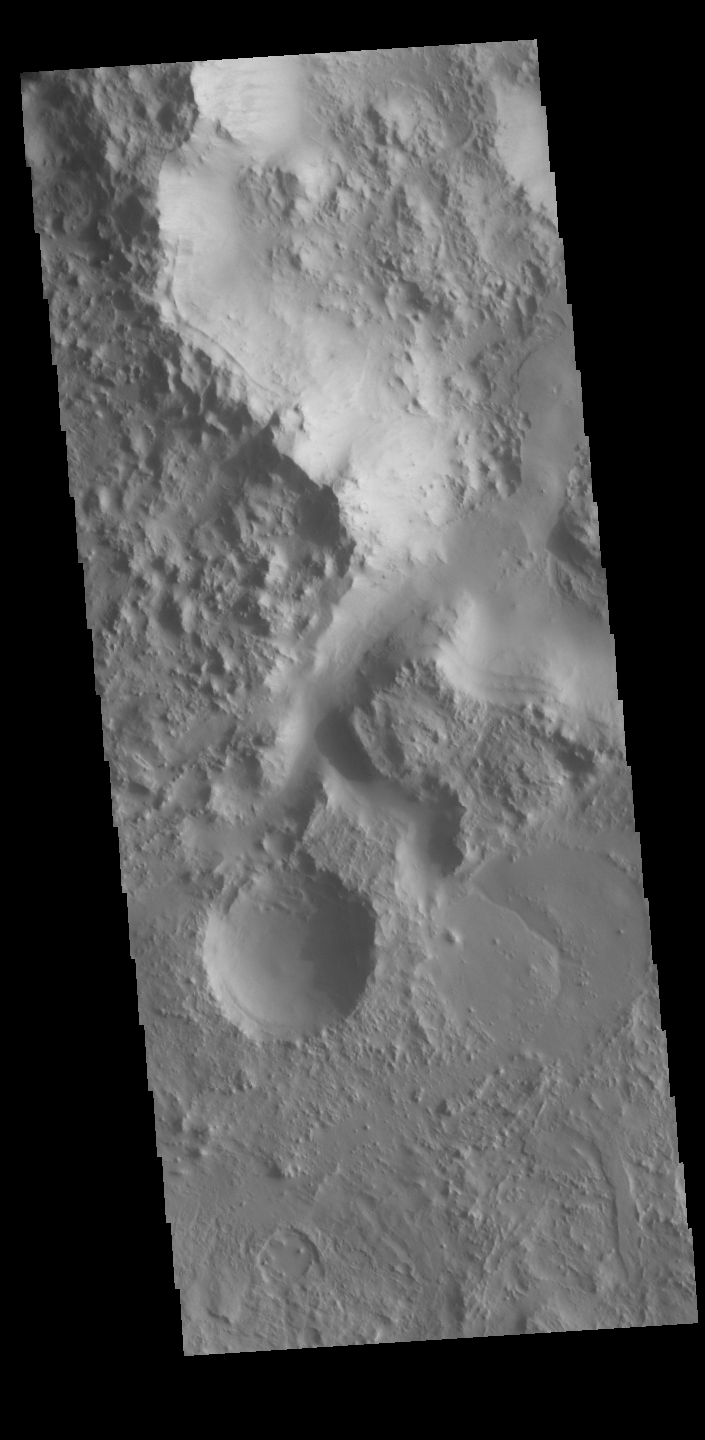

Crater Channel

Today’s VIS image has a channel dissecting a crater rim, flowing from the interior of a large crater into a smaller crater on the large crater’s floor. The two craters are unnamed and located in northern Terra Sabaea.

Credit: NASA/JPL-Caltech/ASU